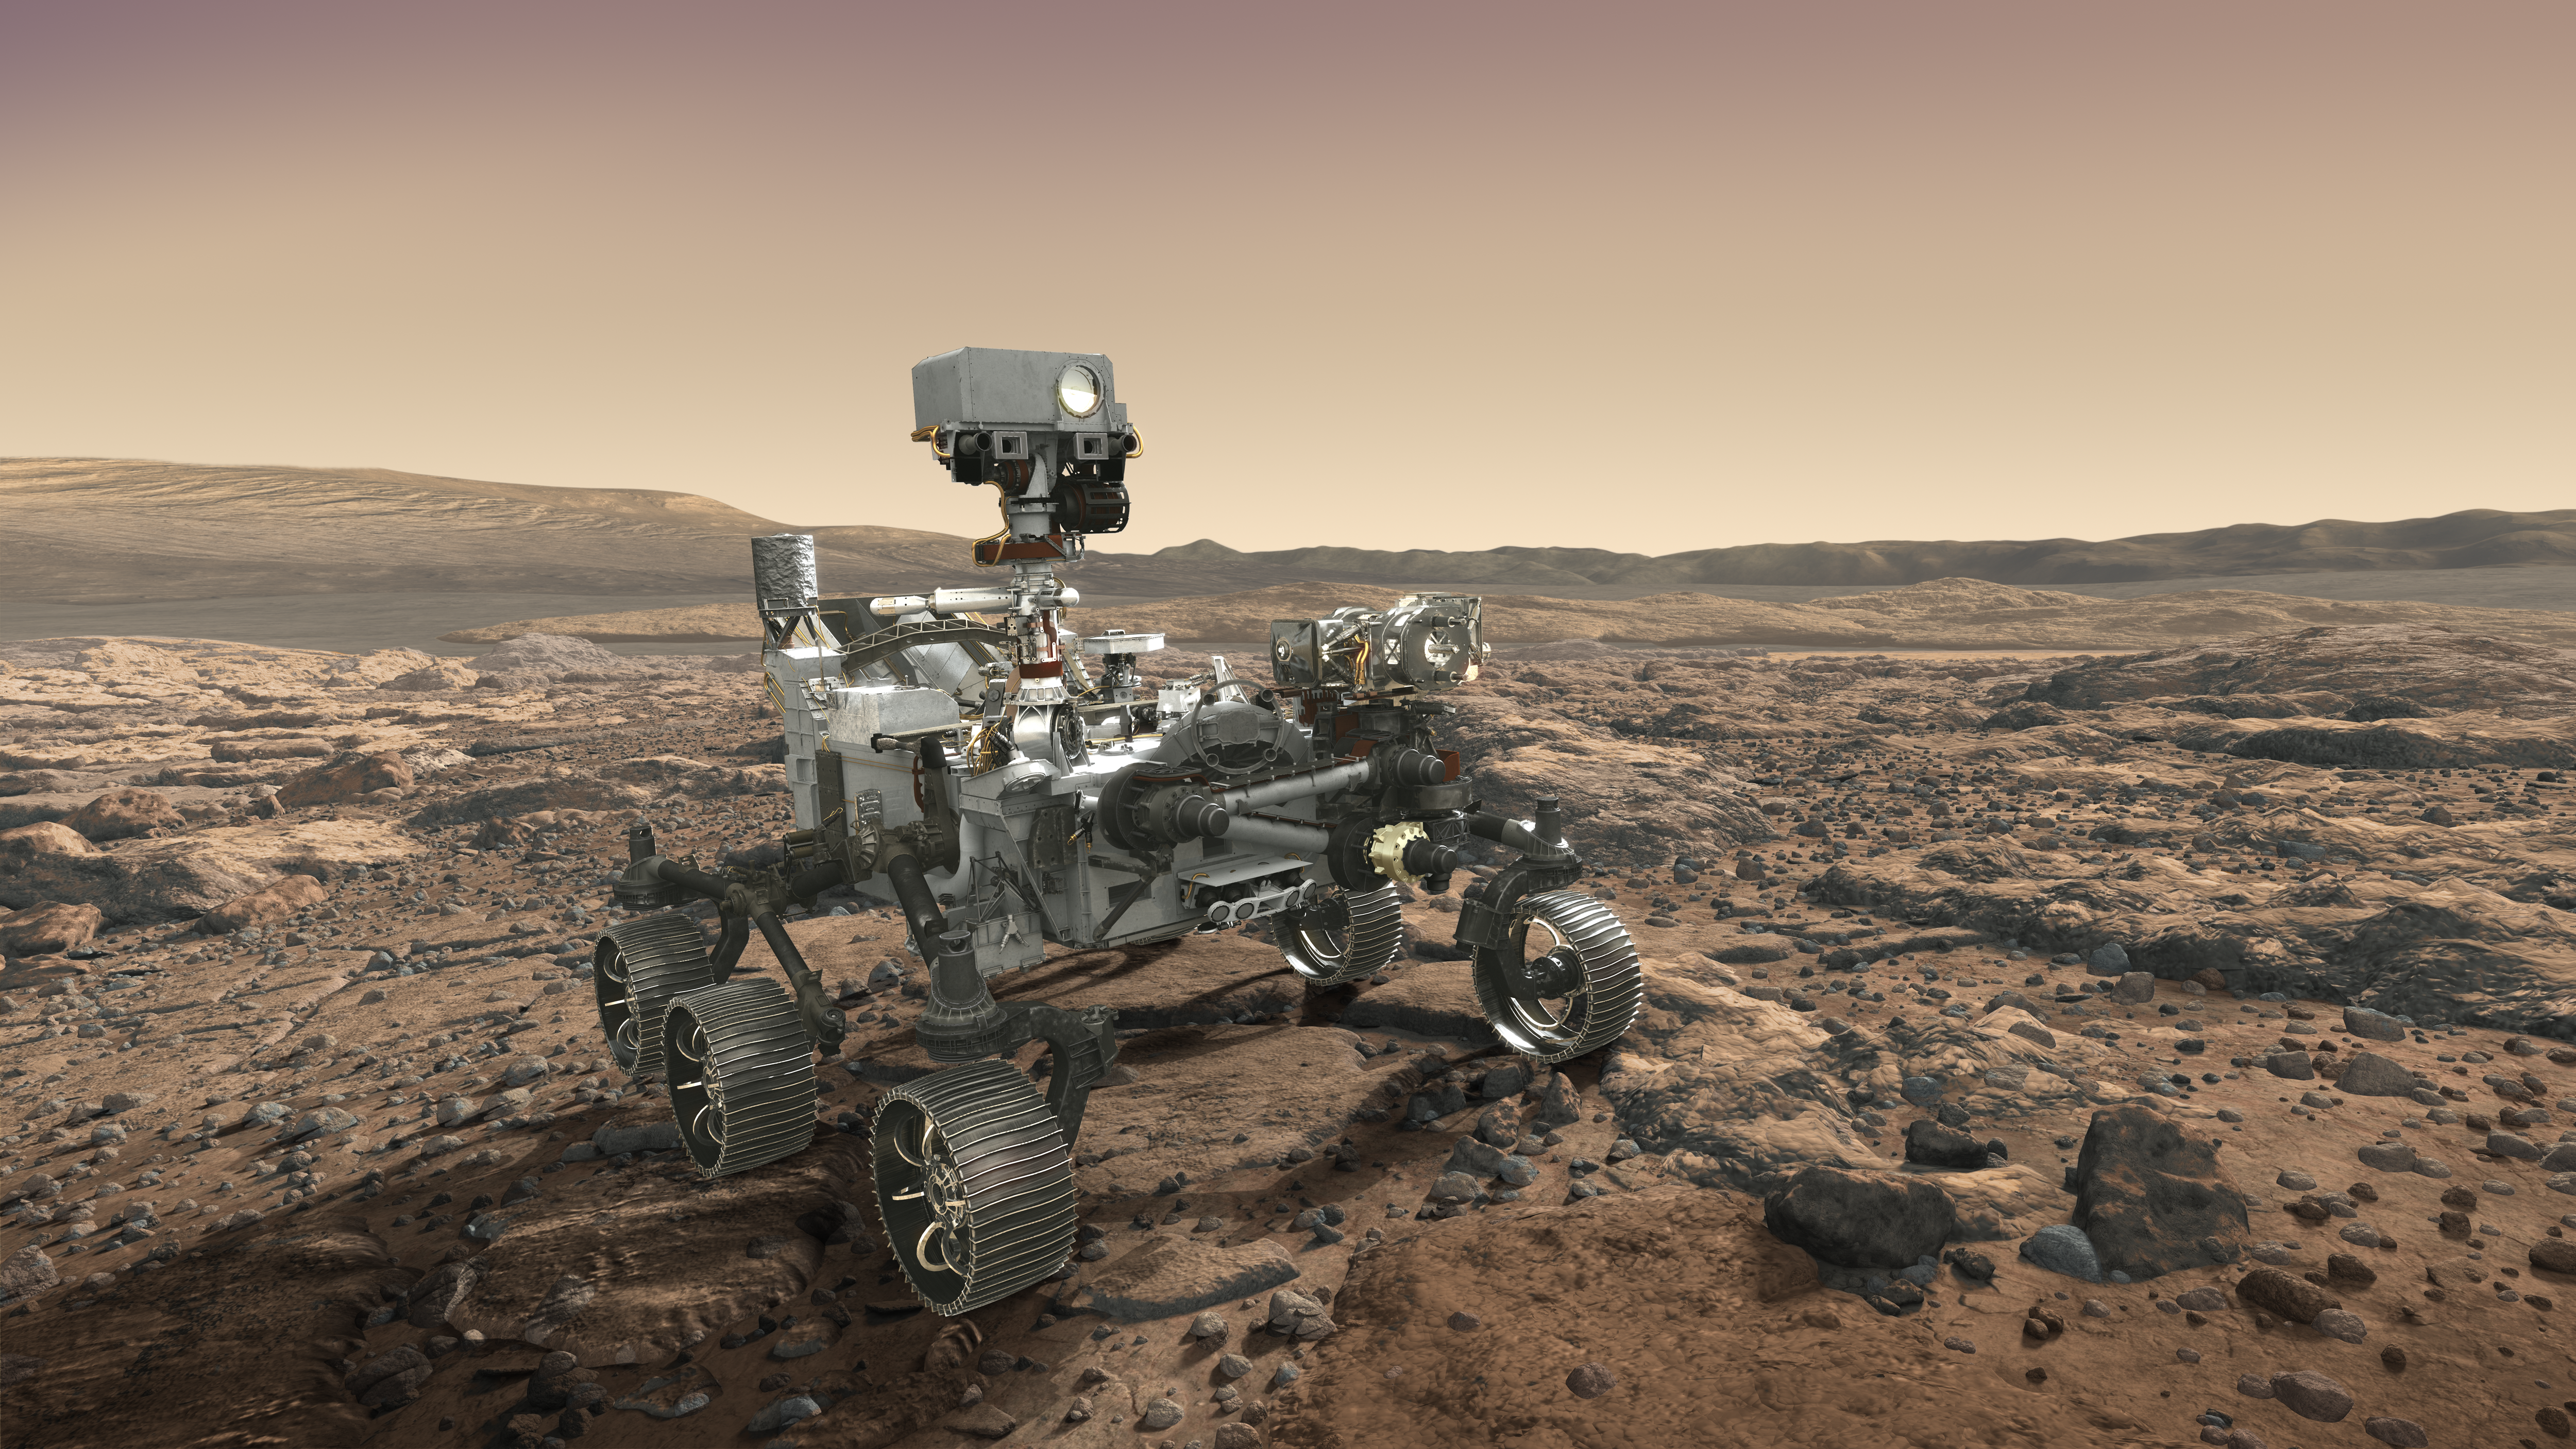

NASA’s Mars 2020 Rover Artist’s Concept #7

NASA’s Mars 2020 rover looks at the horizon in this artist’s concept.

The mission will not only seek out and study an area likely to have been habitable in the distant past, but it will take the next, bold step in robotic exploration of the Red Planet by seeking signs of past microbial life itself.

Mars 2020 will use powerful instruments to investigate rocks on Mars down to the microscopic scale of variations in texture and composition. It will also acquire and store samples of the most promising rocks and soils that it encounters, and set them aside on the surface of Mars. A future mission could potentially return these samples to Earth.

Mars 2020 is targeted for launch in July/August 2020 aboard an Atlas V-541 rocket from Space Launch Complex 41 at Cape Canaveral Air Force Station in Florida.

NASA’s Jet Propulsion Laboratory builds and manages the Mars 2020 rover for the NASA Science Mission Directorate at the agency’s headquarters in Washington.

For more information about the mission, go to https://mars.nasa.gov/mars2020/.

Photojournal Note: Also available is the full resolution TIFF file PIA22110_full.tif. This file may be too large to view from a browser; it can be downloaded onto your desktop by right-clicking on the previous link and viewed with image viewing software.

Credit: NASA/JPL-Caltech